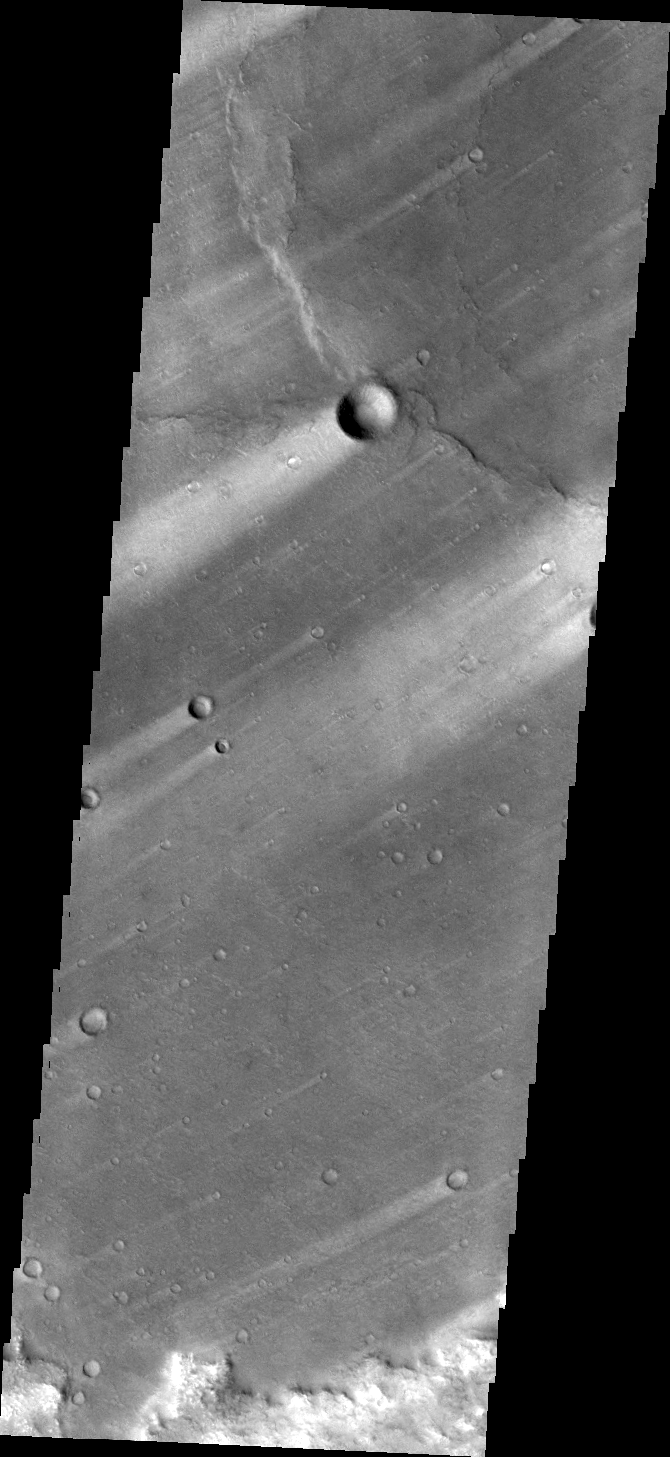

Windstreaks

Windstreaks mark the plains of northern Terra Sabaea.

Credit: NASA/JPL/ASU